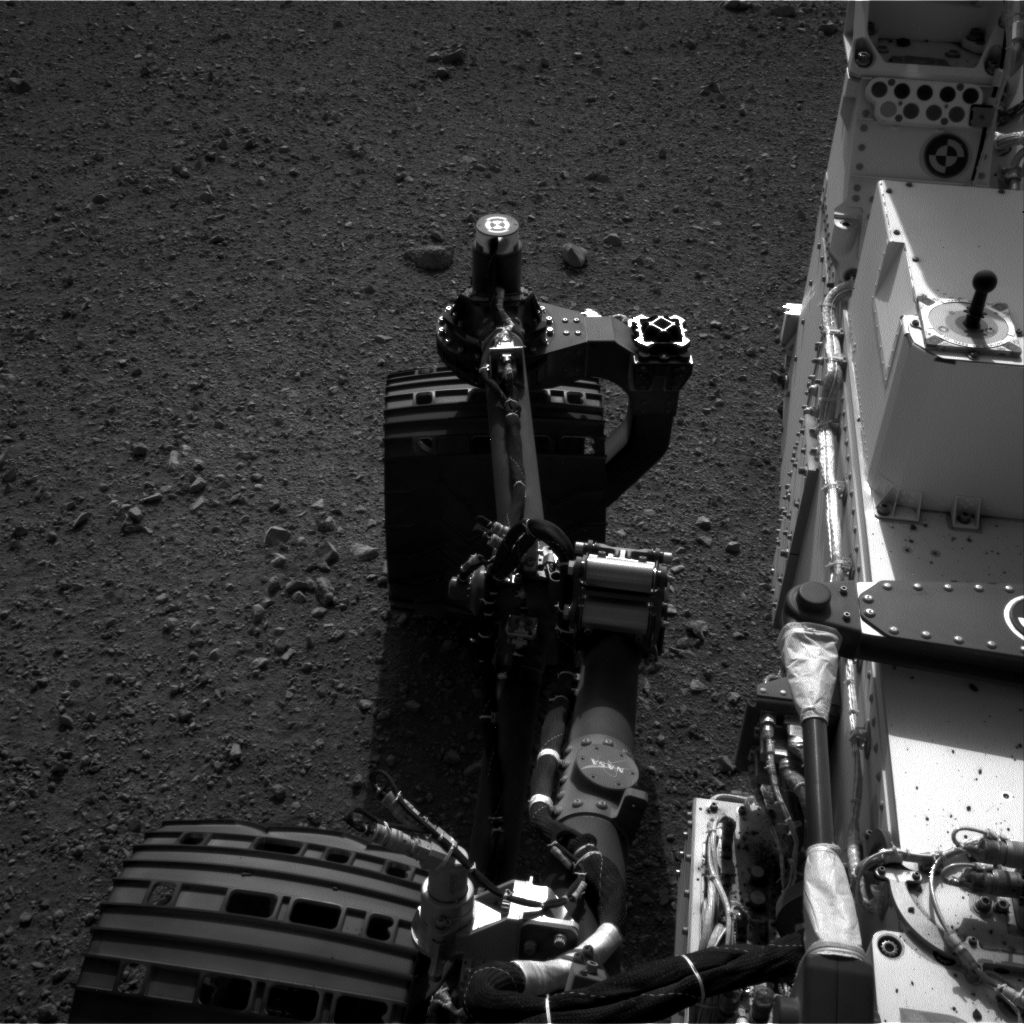

Wiggle in the Gravel

This set of images shows the movement of the rear right wheel of NASA’s Curiosity as rover drivers turned the wheels in place at the landing site on Mars. Engineers wiggled the wheels as a test of the rover’s steering and anticipate embarking on Curiosity’s first drive in the next couple of days. This image was taken by one of Curiosity’s Navigation cameras on Aug. 21.

JPL manages the Mars Science Laboratory/Curiosity for NASA’s Science Mission Directorate in Washington. The rover was designed, developed and assembled at JPL, a division of the California Institute of Technology in Pasadena.

Credit: NASA/JPL-Caltech